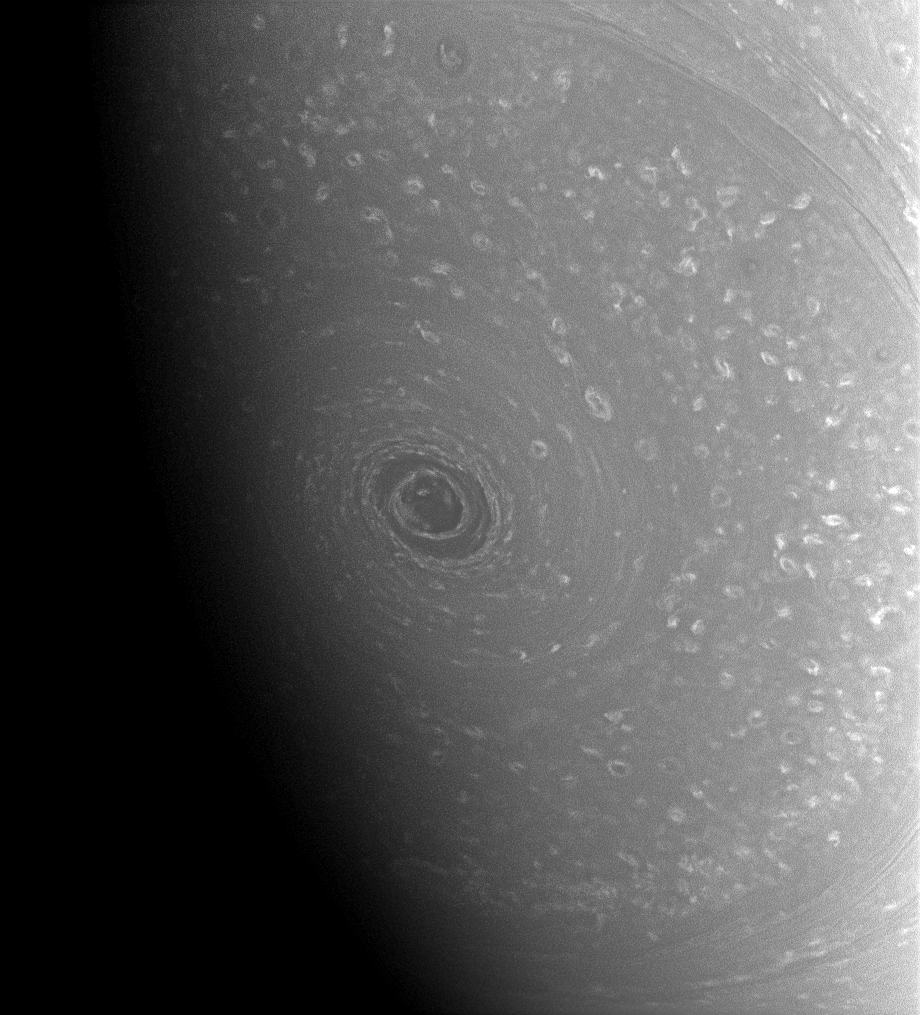

Change of Season

Seasonal twilight is approaching for Saturn’s south polar vortex—the giant hurricane-like storm swirling around the planet’s southern pole.

When the Cassini spacecraft arrived at Saturn in mid-2004, summer was ending in the southern hemisphere and most of the polar region south of 60 degrees latitude was in sunlight (see PIA06477). In the intervening years, Saturn has moved along in its 29-year orbit, and the Sun’s rays have moved farther north. This seasonal change will eventually bring darkness to the southern poles of Saturn and its moons, but it will also bring their northern poles into the light.

The image was taken with the Cassini spacecraft wide-angle camera on Aug. 27, 2008 using a spectral filter sensitive to wavelengths of infrared light centered at 752 nanometers. The view was acquired at a distance of approximately 542,000 kilometers (337,000 miles) from Saturn. Image scale is 29 kilometers (18 miles) per pixel.

The Cassini-Huygens mission is a cooperative project of NASA, the European Space Agency and the Italian Space Agency. The Jet Propulsion Laboratory, a division of the California Institute of Technology in Pasadena, manages the mission for NASA’s Science Mission Directorate, Washington, D.C. The Cassini orbiter and its two onboard cameras were designed, developed and assembled at JPL. The imaging operations center is based at the Space Science Institute in Boulder, Colo.

Credit: NASA/JPL/Space Science Institute